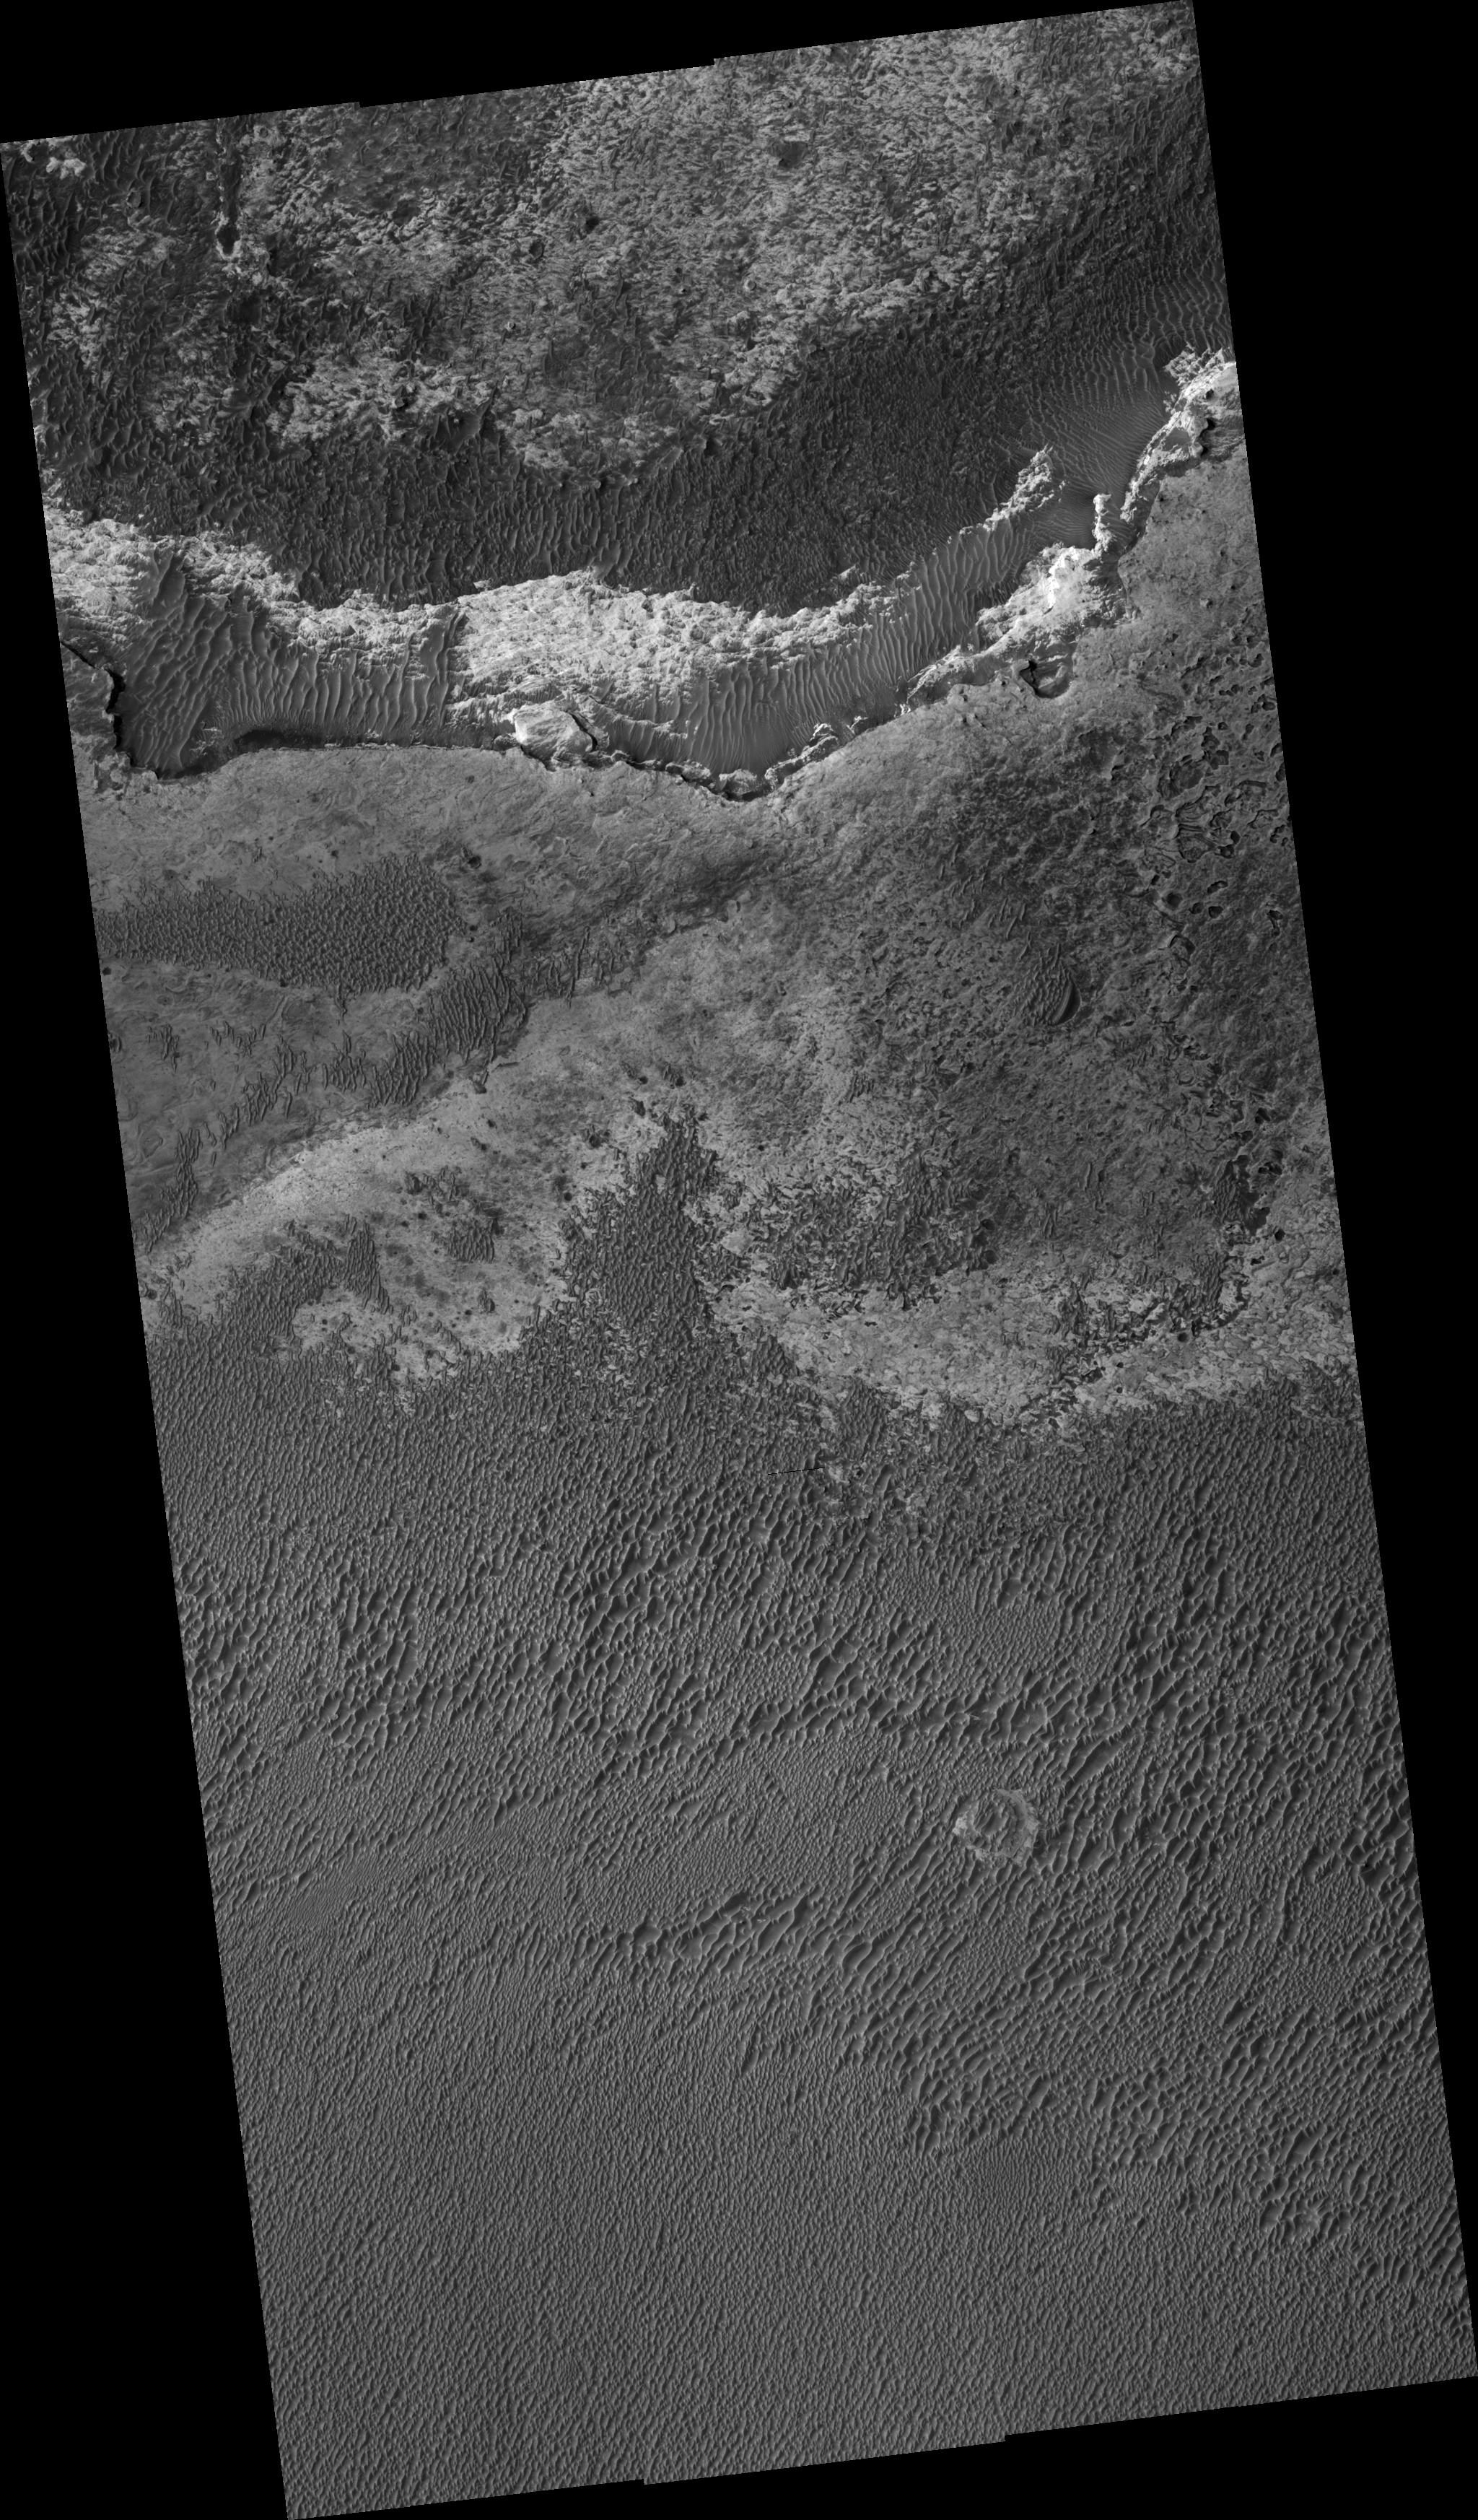

Dark Sand and Bright Bedrock in Terra Meridiani

This HiRISE image shows dark sand covering bright bedrock in the Terra Meridiani region of Mars.

The MER Opportunity rover is currently exploring Meridiani, but is located about 500 km to the west-southwest from here.

There are three broad classes of terrain in this image. The regular spacing of the dark ridges, with one side of the ridges (in this case generally on the northwest) shallower than the other, indicates that the material is windblown sand deposited in the form of dunes or large ripples.

On the slopes of and in between the dunes/ripples are smaller-scale ripples. The dark tone of the sand and compositional analysis of analogous material by Opportunity indicates a basaltic composition. This is in contrast to most sand on Earth, which is dominated by the mineral quartz.

The basaltic sand here and elsewhere on Mars probably formed from the breakup of volcanic rock via water, wind, impact, volcanic, and maybe other processes. It was then sorted and organized into dunes and ripples by the wind. Two expanses of relatively sand-free terrain are seen in the upper part of the image. The gray material at upper center has a polygonal pattern when viewed at high resolution. The polygons may be fracture (jointing) patterns induced by local stresses in the rock or possibly from desiccation (drying) of the original material that formed the gray unit. This pattern is seen in the hematite-rich rocks at the Opportunity site.

The third terrain is a bright rocky unit at top center of uncertain origin. It is at the base of a cliff, above which is the gray unit. Therefore, the bright material may be older than the gray polygonal unit. Because both units are exposed today, they must have been partially uncovered in the past, with sand recently covering them again in some areas.

Observation Geometry
Image PSP_001493_1815 was taken by the High Resolution Imaging Science Experiment (HiRISE) camera onboard the Mars Reconnaissance Orbiter spacecraft on 20-Nov-2006. The complete image is centered at 1.5 degrees latitude, 0.4 degrees East longitude. The range to the target site was 268.6 km (167.9 miles). At this distance the image scale ranges from 26.9 cm/pixel (with 1 x 1 binning) to 53.7 cm/pixel (with 2 x 2 binning). The image shown here has been map-projected to 25 cm/pixel and north is up. The image was taken at a local Mars time of 03:31 PM and the scene is illuminated from the west with a solar incidence angle of 54 degrees, thus the sun was about 36 degrees above the horizon. At a solar longitude of 138.4 degrees, the season on Mars is Northern Summer.

NASA’s Jet Propulsion Laboratory, a division of the California Institute of Technology in Pasadena, manages the Mars Reconnaissance Orbiter for NASA’s Science Mission Directorate, Washington. Lockheed Martin Space Systems, Denver, is the prime contractor for the project and built the spacecraft. The High Resolution Imaging Science Experiment is operated by the University of Arizona, Tucson, and the instrument was built by Ball Aerospace and Technology Corp., Boulder, Colo.

Credit: NASA/JPL/Univ. of Arizona